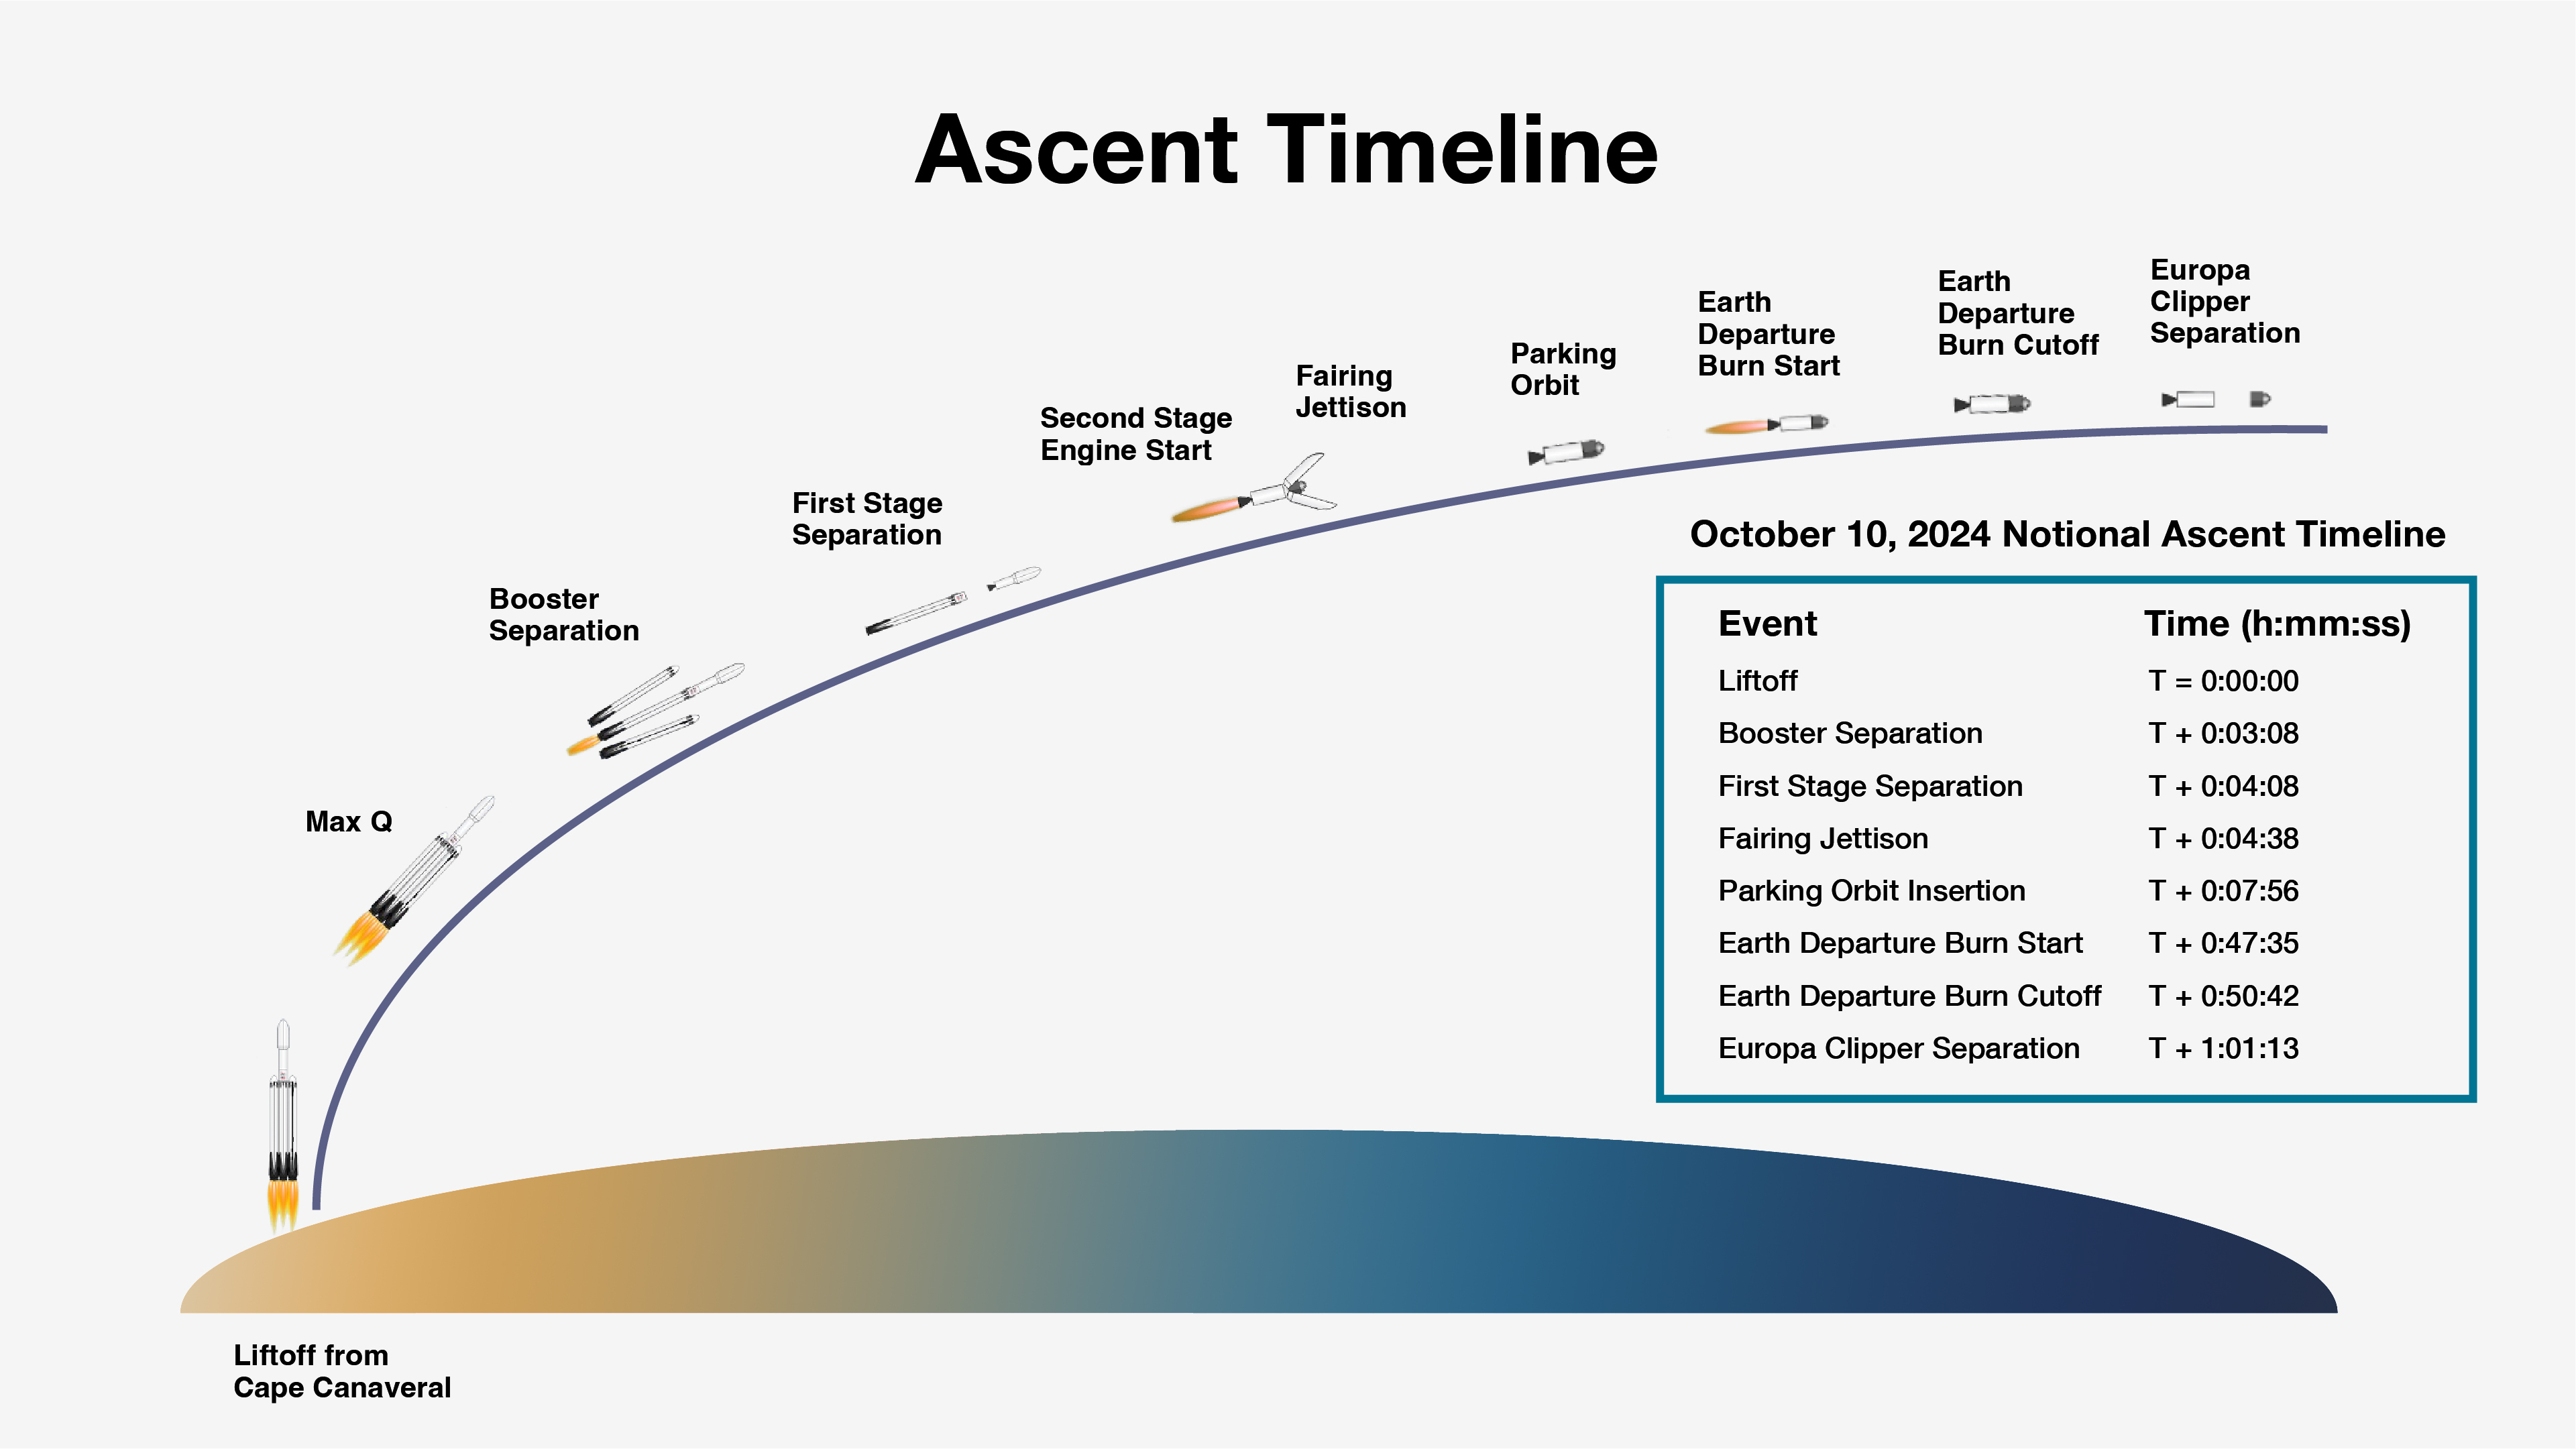

Europa Clipper Launch Ascent Timeline

NASA’s Europa Clipper spacecraft will be launched on a SpaceX Falcon Heavy rocket from the agency’s Kennedy Space Center in Florida. This graphic shows the expected timeline of milestones immediately following liftoff if the mission launches at the beginning of its launch period on Oct. 10, 2024. The actual times of milestones will differ slightly depending on the launch day. Regardless of launch date within the launch period, the spacecraft’s separation from the rocket is expected to occur a little over an hour after liftoff.

Europa Clipper is bound for the Jupiter system, where it will study the gas giant’s icy moon Europa. The mission’s three main science objectives are to determine the thickness of the moon’s icy shell and its interactions with the ocean below, to investigate its composition, and to characterize its geology. The mission’s detailed exploration of Europa will help scientists better understand the astrobiological potential for habitable worlds beyond our planet.

Managed by Caltech in Pasadena, California, NASA’s Jet Propulsion Laboratory leads the development of the Europa Clipper mission in partnership with APL for NASA’s Science Mission Directorate in Washington. APL designed the main spacecraft body in collaboration with JPL and NASA’s Goddard Space Flight Center in Greenbelt, Maryland, NASA’s Marshall Space Flight Center in Huntsville, Alabama, and Langley Research Center in Hampton, Virginia. The Planetary Missions Program Office at Marshall executes program management of the Europa Clipper mission.

NASA’s Launch Services Program, based at Kennedy, manages the launch service for the Europa Clipper spacecraft, which will launch on a SpaceX Falcon Heavy rocket from Launch Complex 39A at Kennedy.

Credit: NASA/JPL-Caltech